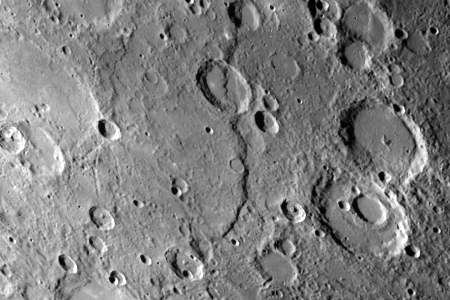

Discovery Scarp

One of the most prominent lobate scarps (Discovery Scarp), photographed by Mariner 10 during it’s first encounter with Mercury, is located at the center of this image (extending from the top to near bottom). This scarp is about 350 kilometers long and transects two craters 35 and 55 kilometers in diameter. The maximum height of the scarp south of the 55-kilometer crater is about 3 kilometers. Notice the shallow older crater (near the center of the image) perched on the crest of the scarp. (FDS 17389 and 27399)

The Mariner 10 mission, managed by the Jet Propulsion Laboratory for NASA’s Office of Space Science, explored Venus in February 1974 on the way to three encounters with Mercury-in March and September 1974 and in March 1975. The spacecraft took more than 7,000 photos of Mercury, Venus, the Earth and the Moon.

Credit: NASA/JPL/Northwestern University